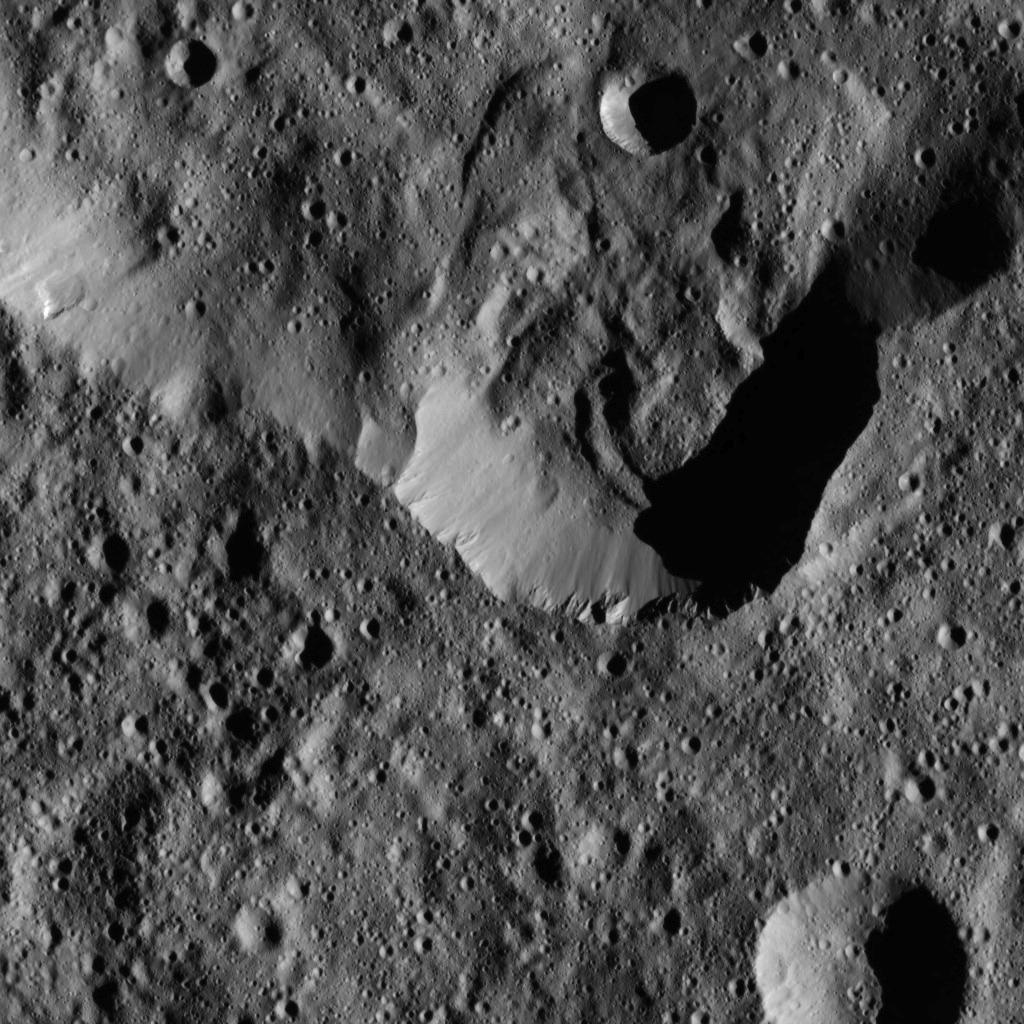

Dawn LAMO Image 48

This image, taken by NASA’s Dawn spacecraft, shows a portion of the southern rim of Jarovit Crater in the northern hemisphere of Ceres. Compacted material forms spurs along the upper part of the crater wall, near the center of the image.

The Dawn spacecraft took this image on Jan. 25, 2016, from its low-altitude mapping orbit, at a distance of about 240 miles (385 kilometers) from the surface. The image resolution is 120 feet (35 meters) per pixel.

Dawn’s mission is managed by JPL for NASA’s Science Mission Directorate in Washington. Dawn is a project of the directorate’s Discovery Program, managed by NASA’s Marshall Space Flight Center in Huntsville, Alabama. UCLA is responsible for overall Dawn mission science. Orbital ATK, Inc., in Dulles, Virginia, designed and built the spacecraft. The German Aerospace Center, the Max Planck Institute for Solar System Research, the Italian Space Agency and the Italian National Astrophysical Institute are international partners on the mission team.

Credit: NASA/JPL-Caltech/UCLA/MPS/DLR/IDA